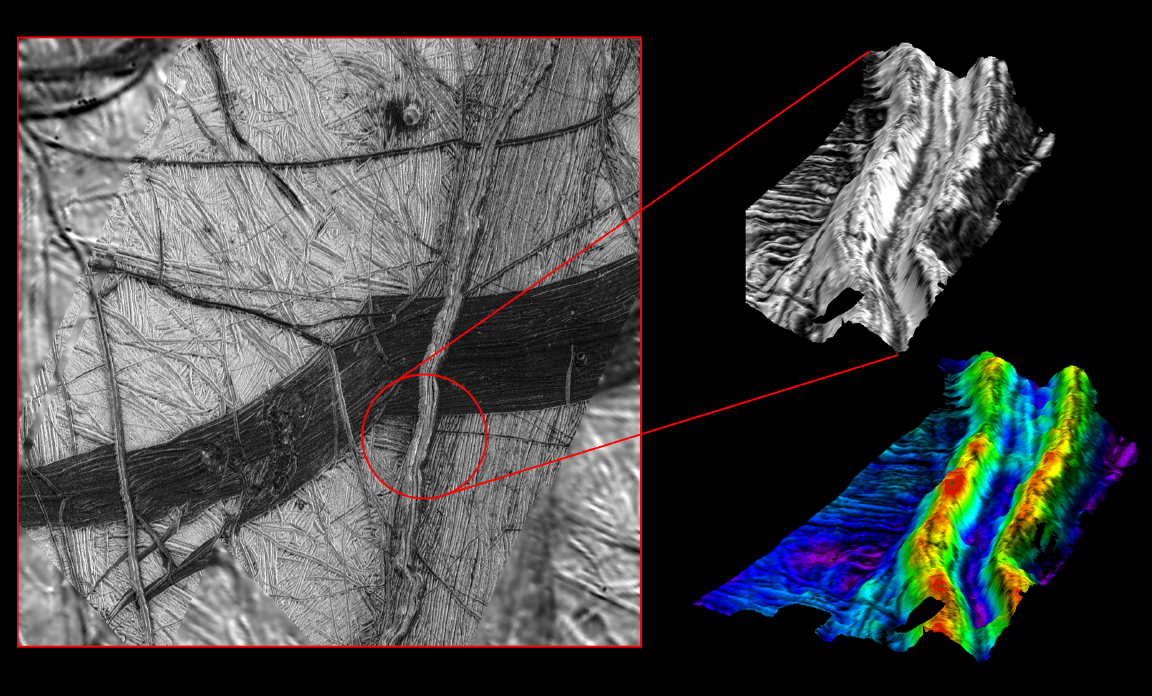

Three Dimensional View of Double Ridges on Europa

These images reveal the dramatic topography of Europa’s icy crust. North is to the right. An east-west running double ridge with a deep intervening trough cuts across older background plains and the darker wedge shaped band. The numerous cracks and bands of such terrain may indicate where the crust has pulled apart and sometimes allowed dark material from beneath the surface to well up and fill the cracks. A computer generated three dimensional perspective (upper right) shows that bright material, probably pure water ice, prevails at the ridge crests and slopes while most dark material (perhaps ice mixed with silicates or hydrated salts) is confined to lower areas such as valley floors. The northernmost (right) slope which faces north, however, has a larger concentration of dark material than south facing slopes. The model on the lower right has been color coded to accentuate elevations. The red tones indicate that the crests of the ridge system reach elevations of more than 300 meters (330 yards) above the surrounding furrowed plains (blue and purple tones). The two ridges are separated by a valley about 1.5 kilometers (0.9 miles) wide.

The stereo perspective combines high resolution images obtained from two different viewing angles. Such a three dimensional model is similar to the three dimensional scenes our brains construct when both eyes view something from two angles.

North is to the right, and the sun illuminates the scene from northwest. The images were taken by the Solid State Imaging (SSI) system on NASA’s Galileo spacecraft. The regional context (left), centered at about 16 degrees south latitude, 195 degrees west longitude, was imaged on November 6th, 1996 at a range of about 41,000 kilometers (25,500 miles). The higher resolution stereo images were taken on December 16th, 1997, at ranges of 5,800 kilometers (3,600 miles) and 2,600 kilometers (1,600 miles) leading to a best resolution of 26 meters per picture element.

The Jet Propulsion Laboratory, Pasadena, CA manages the Galileo mission for NASA’s Office of Space Science, Washington, DC.

This image and other images and data received from Galileo are posted on the World Wide Web, on the Galileo mission home page at URLhttp://solarsystem.nasa.gov/galileo/. Background information and educational context for the images can be found at URLhttp://www.jpl.nasa.gov/galileo/sepo.

Credit: NASA/JPL/DLR